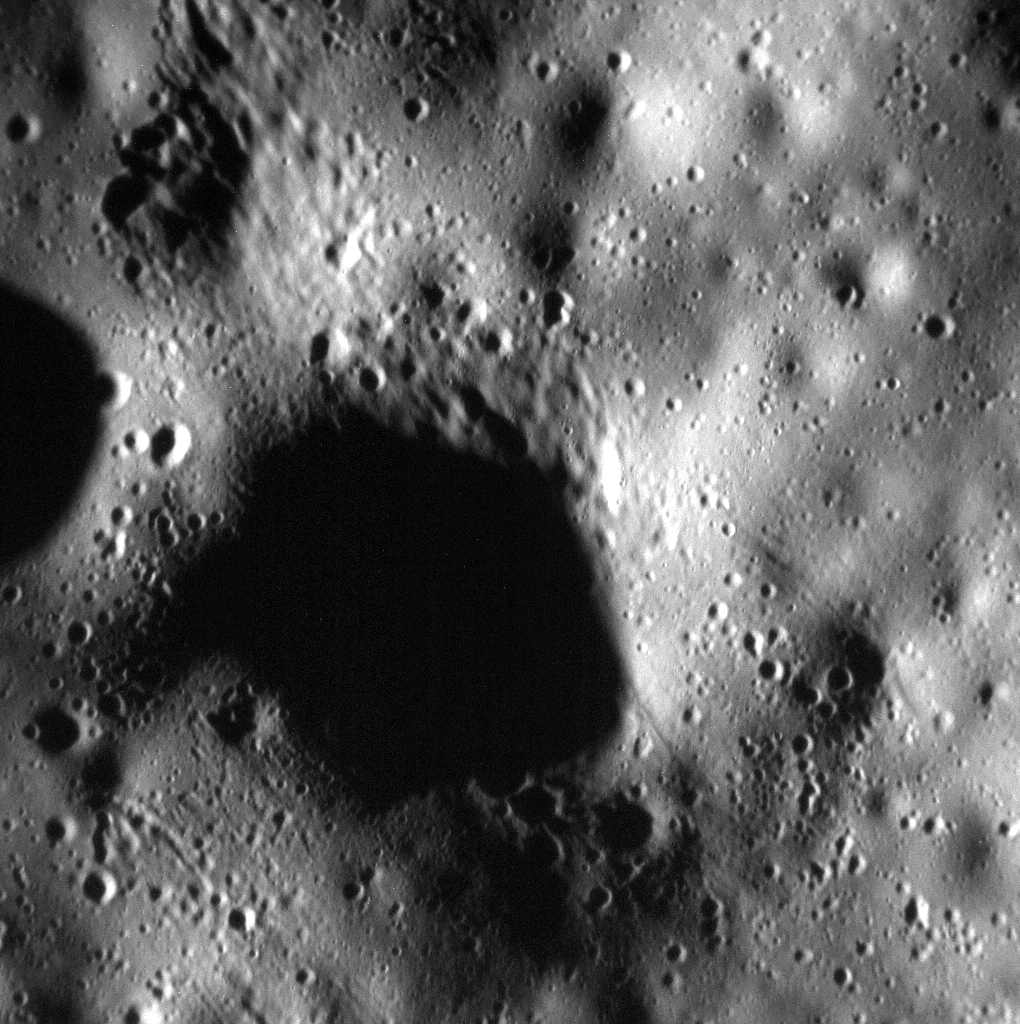

Scrutinizing Secondaries

The surface in this scene has been pummeled by secondary craters, possibly from the impact that formed the nearby Mickiewicz crater. MESSENGER has acquired nearly 25,000 images below 10 meters/pixel (~33 feet/pixel), allowing us to examine the innermost planet at an unprecedented scale.

Date acquired: April 21, 2015
Image Mission Elapsed Time (MET): 71933951
Image ID: 8369698
Instrument: Narrow Angle Camera (NAC) of the Mercury Dual Imaging System (MDIS)
Center Latitude: 24.12°
Center Longitude: 260.65° E
Resolution: 5.0 meters/pixel
Scale: This scene is approximately 500 meters (0.3 mi.) across

The MESSENGER spacecraft is the first ever to orbit the planet Mercury, and the spacecraft’s seven scientific instruments and radio science investigation are unraveling the history and evolution of the Solar System’s innermost planet. In the mission’s more than four years of orbital operations, MESSENGER has acquired over 250,000 images and extensive other data sets. MESSENGER’s highly successful orbital mission is about to come to an end, as the spacecraft runs out of propellant and the force of solar gravity causes it to impact the surface of Mercury in April 2015.

For information regarding the use of images, see the MESSENGER image use policy.

Credit: NASA/Johns Hopkins University Applied Physics Laboratory/Carnegie Institution of Washington